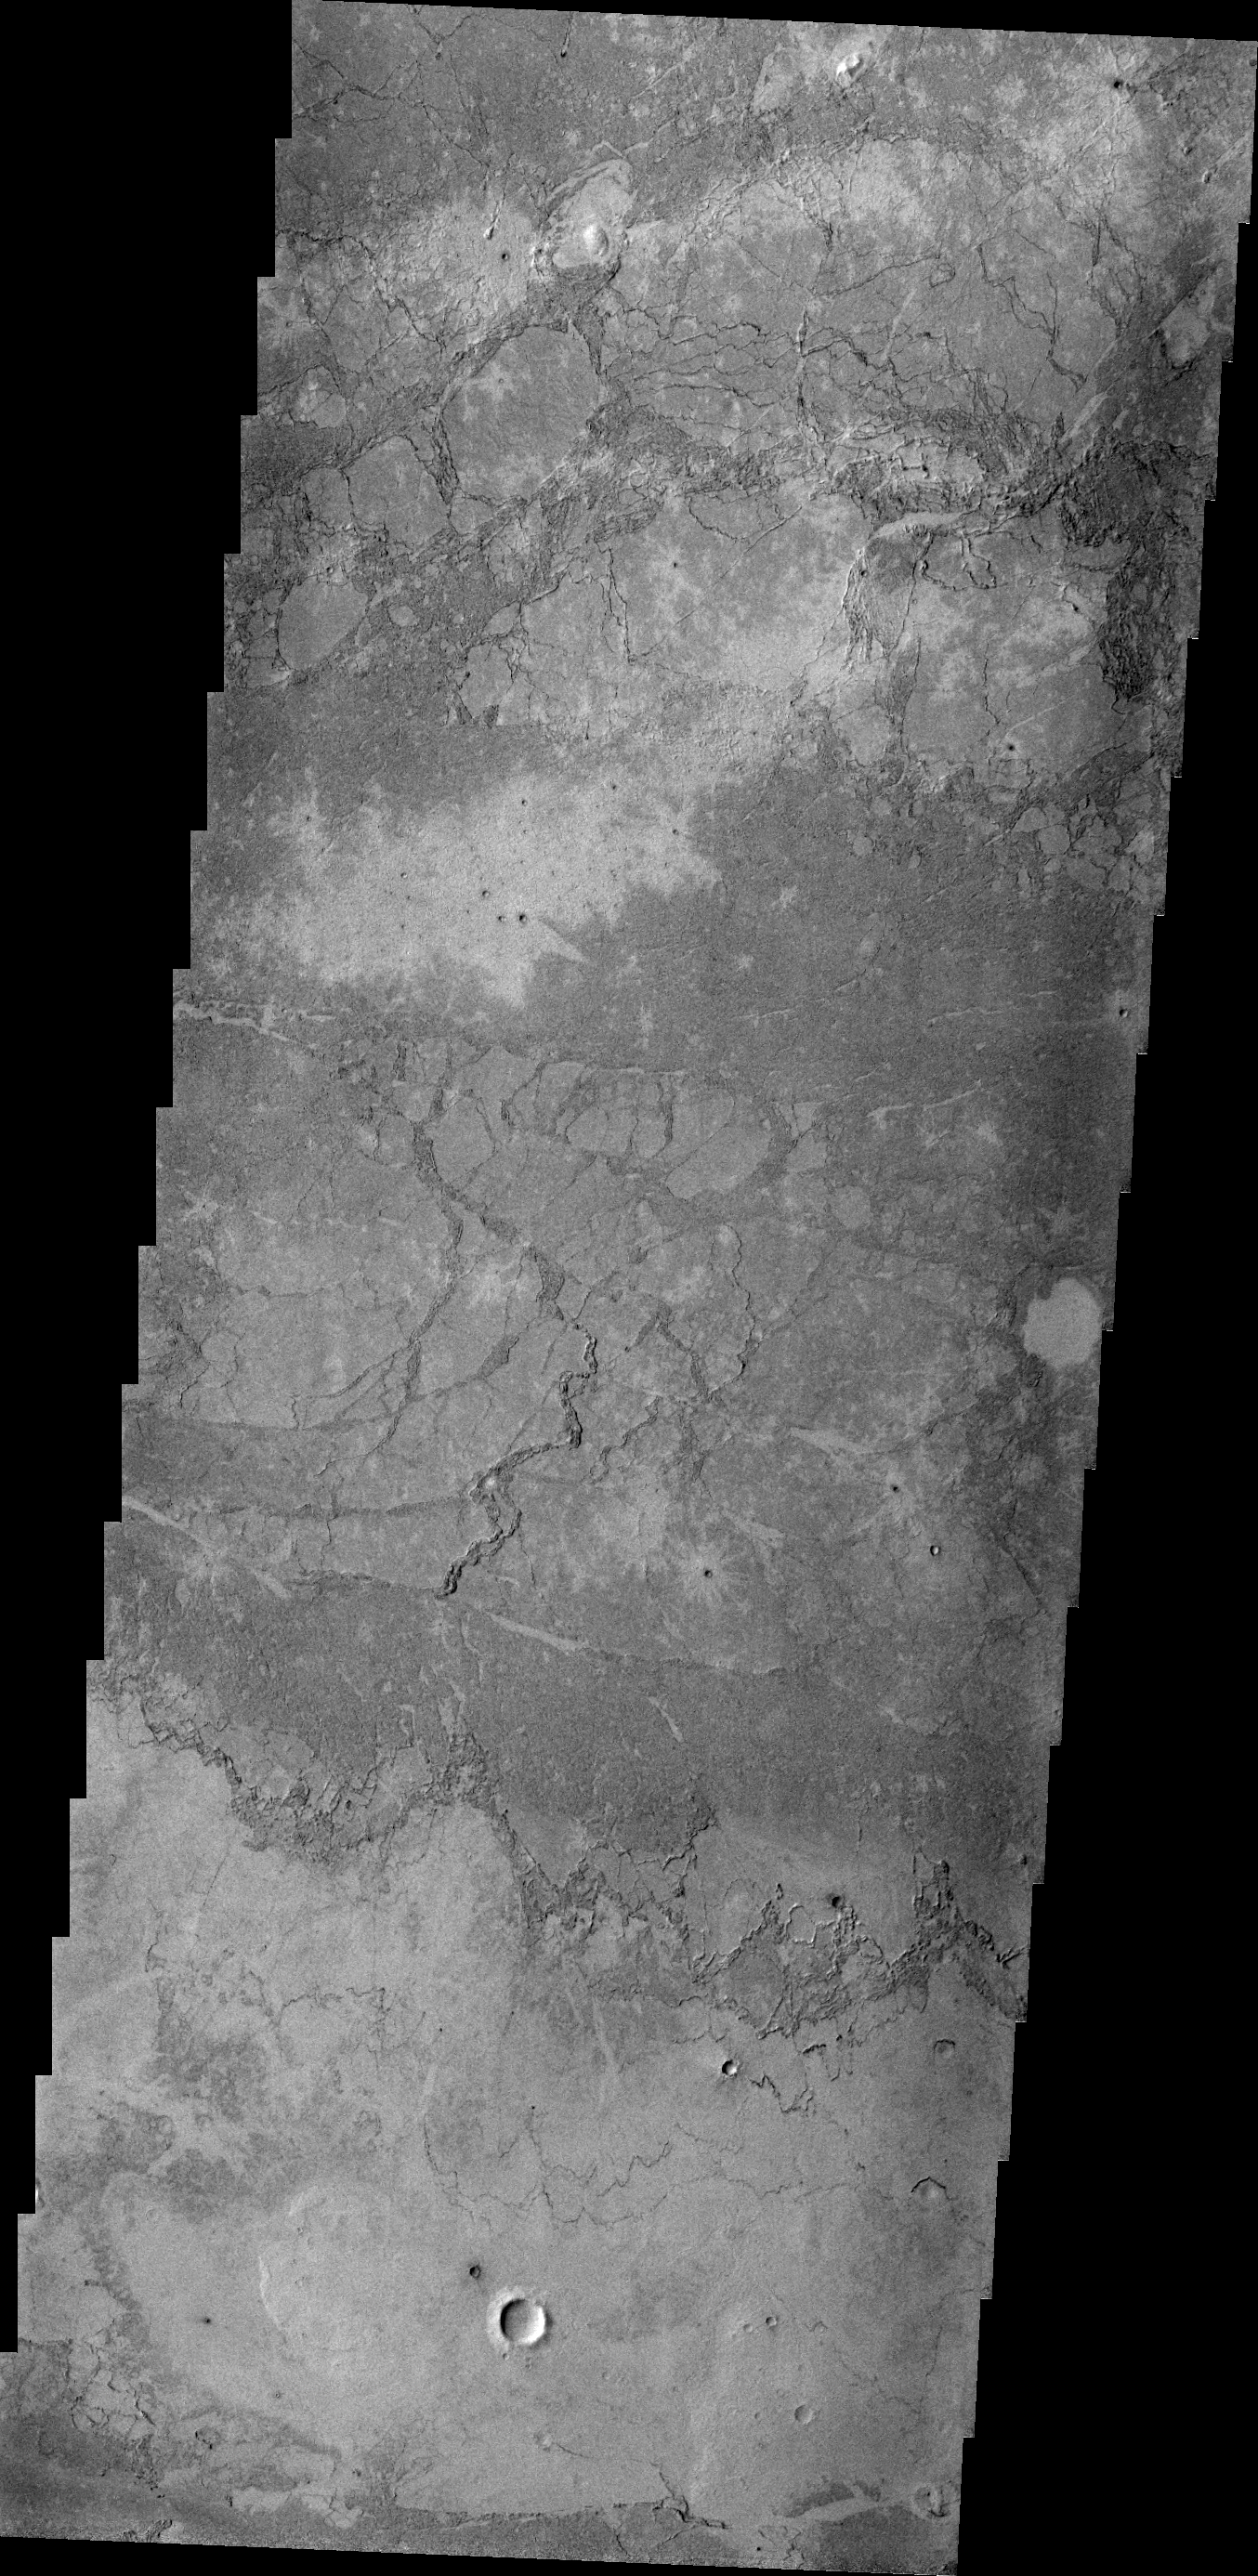

Lava

Unlike the flows in yesterday’s image, which piled up layer by layer, the volcanic flow in the VIS image appears to have flowed in one layer. The surface texture is blocks of lava which cooled and still moved on molten lava below, producing the plate-like texture.

Credit: NASA/JPL/ASU